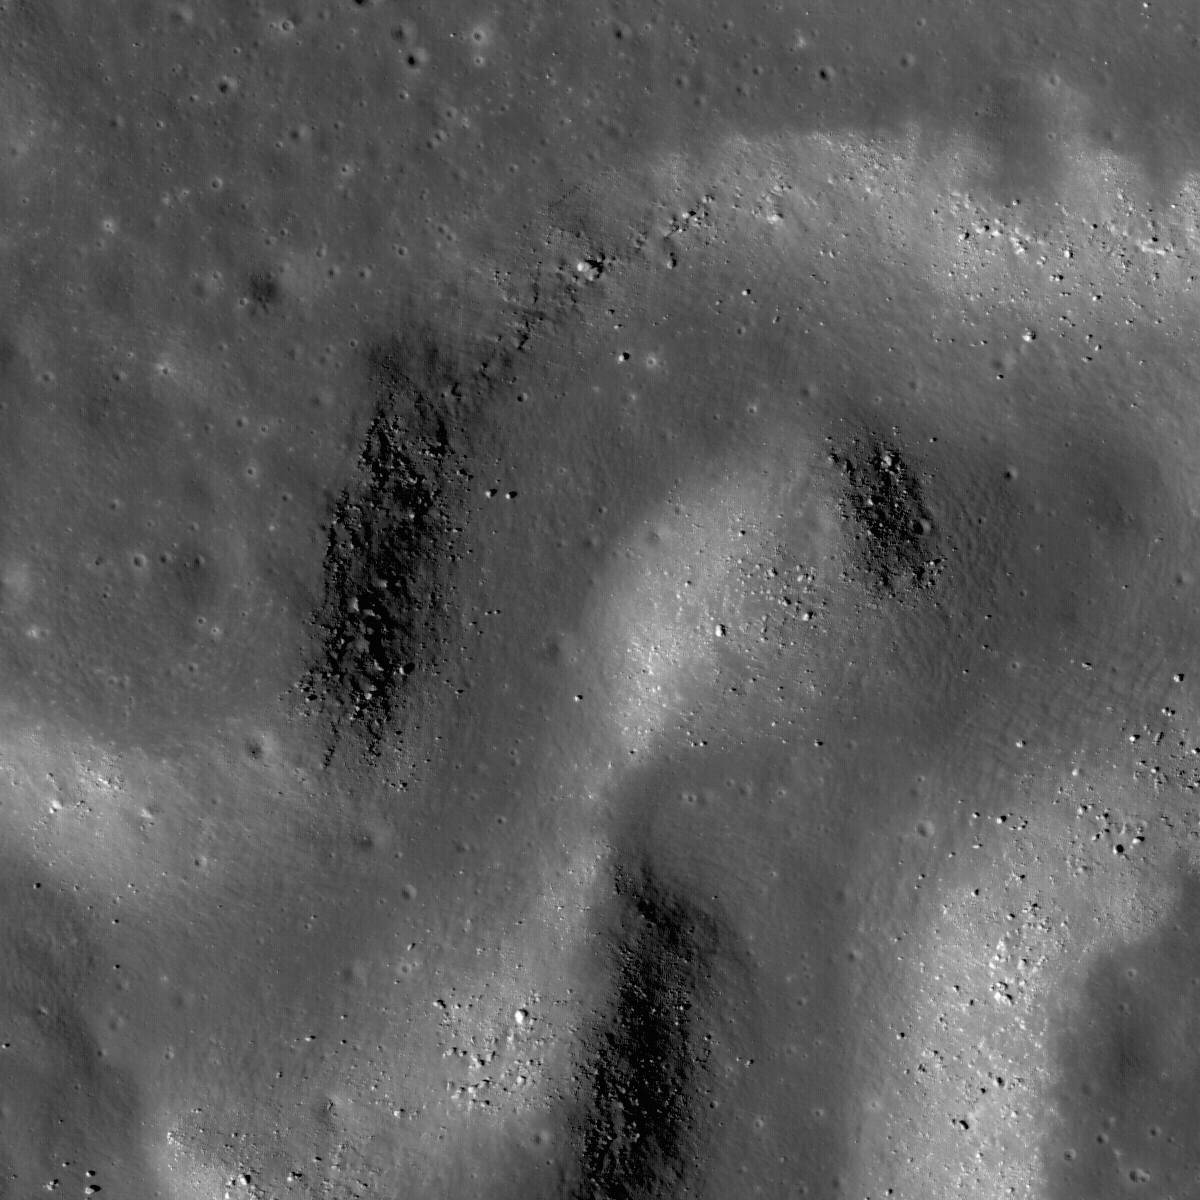

Rille within a Rille

Sinuous rille winding its way across a much larger rille in the heart of the Aristarchus Plateau, image width 1.76 km.

Vallis Schröteri, the largest rille on the Moon, originates on the Aristarchus Plateau and is comprised of three key morphologic features (below): the Cobra Head, the primary rille (155 km long), and the inner rille (204 km long). Rilles are believed to have formed as large volumes of very fluid magma erupted and flowed rapidly from the vent. Scientists are not certain how rilles are formed – that’s one of many questions that future human lunar explorers will answer. Experts currently think that molten lava may carve a channel into the lunar surface (erosional model), or levees may form at the margins of the flow confining it (constructional model). Some lunar sinuous rilles may have started as collapsed lava tubes and were later modified to their final form. Lunar sinuous rilles do form by volcanic eruptions, but the details of how they get their “river-like” shape are also a mystery. The LROC NAC frame (above) shows a section of the inner rille about halfway down its length where it is about 600 m wide and the primary rille about 4300 m. LROC will provide high resolution stereo images of many lunar rilles to help scientists discriminate between the competing models of formation. The geologic complexity of Aristarchus Plateau and its rich, easily accessible deposits of potential resources make it an exciting landing site for future human exploration missions.

NASA’s Goddard Space Flight Center built and manages the mission for the Exploration Systems Mission Directorate at NASA Headquarters in Washington. The Lunar Reconnaissance Orbiter Camera was designed to acquire data for landing site certification and to conduct polar illumination studies and global mapping. Operated by Arizona State University, the LROC facility is part of the School of Earth and Space Exploration (SESE). LROC consists of a pair of narrow-angle cameras (NAC) and a single wide-angle camera (WAC). The mission is expected to return over 70 terabytes of image data.

Credit: NASA/GSFC/Arizona State University